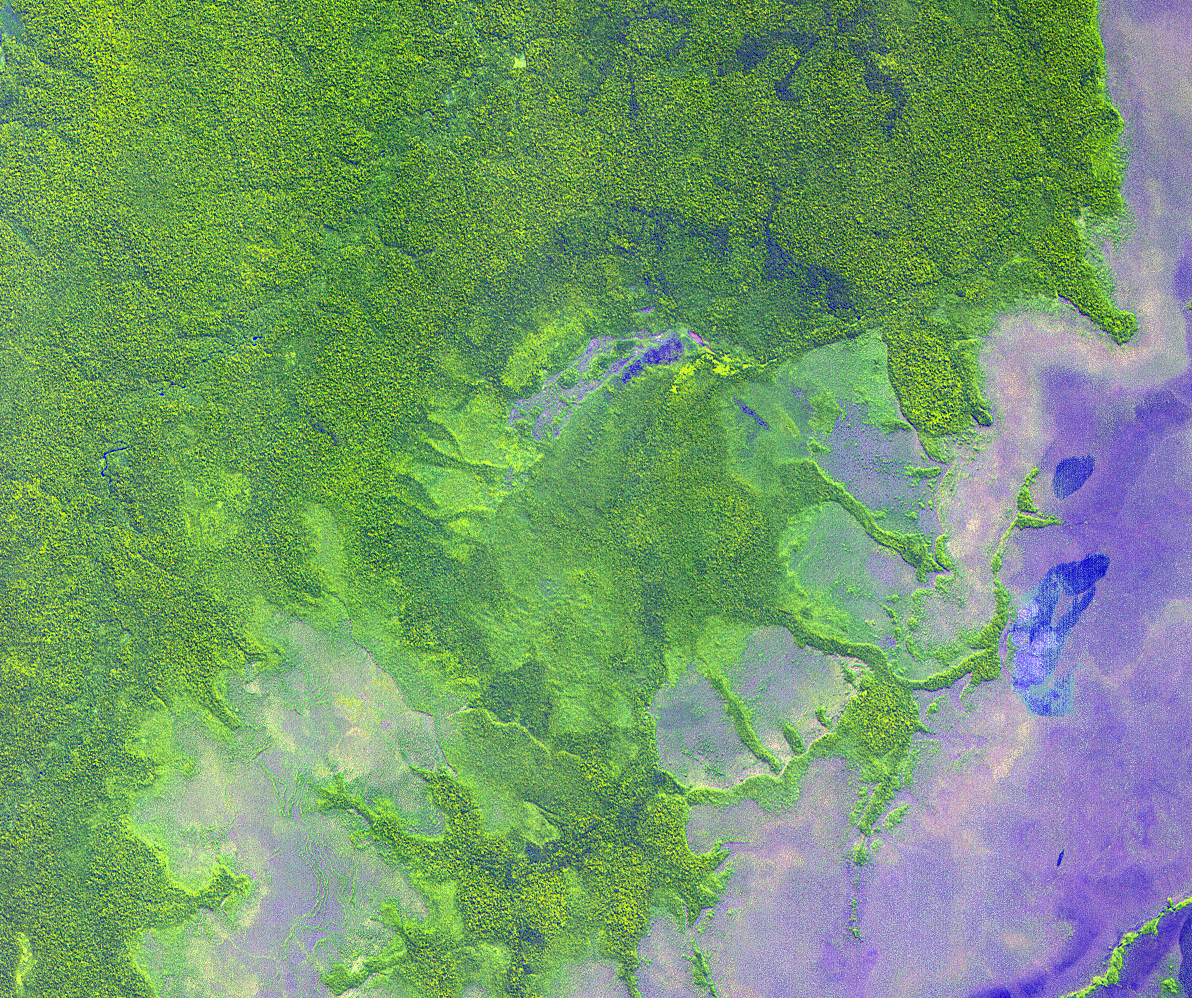

Iturralde Crater, Bolivia

NASA scientists will venture into an isolated part of the Bolivian Amazon to try and uncover the origin of a 5 mile (8 kilometer) diameter crater there known as the Iturralde Crater. Traveling to this inhospitable forest setting, the Iturralde Crater Expedition 2002 will seek to determine if the unusual circular crater was created by a meteor or comet. Organized by Dr. Peter Wasilewski of NASA’s Goddard Space Flight Center, Greenbelt, Md., the Iturralde Crater Expedition 2002 will be led by Dr. Tim Killeen of Conservation International, which is based in Bolivia. Killeen will be assisted by Dr. Compton Tucker of Goddard. The team intends to collect and analyze rocks and soil, look for glass particles that develop from meteor impacts and study magnetic properties in the area to determine if the Iturralde site was indeed created by a meteor.

This image was acquired on June 29, 2001 by the Advanced Spaceborne Thermal Emission and Reflection Radiometer (ASTER) on NASA’s Terra satellite. With its 14 spectral bands from the visible to the thermal infrared wavelength region, and its high spatial resolution of 15 to 90 meters (about 50 to 300 feet), ASTER will image Earth for the next 6 years to map and monitor the changing surface of our planet.

ASTER is one of five Earth-observing instruments launched December 18, 1999, on NASA’s Terra satellite. The instrument was built by Japan’s Ministry of Economy, Trade and Industry. A joint U.S./Japan science team is responsible for validation and calibration of the instrument and the data products.

The broad spectral coverage and high spectral resolution of ASTER will provide scientists in numerous disciplines with critical information for surface mapping, and monitoring dynamic conditions and temporal change. Example applications are: monitoring glacial advances and retreats; monitoring potentially active volcanoes; identifying crop stress; determining cloud morphology and physical properties; wetlands evaluation; thermal pollution monitoring; coral reef degradation; surface temperature mapping of soils and geology; and measuring surface heat balance.

Dr. Anne Kahle at NASA’s Jet Propulsion Laboratory, Pasadena, California, is the U.S. Science team leader; Bjorn Eng of JPL is the project manager. The Terra mission is part of NASA’s Earth Science Enterprise, a long-term research and technology program designed to examine Earth’s land, oceans, atmosphere, ice and life as a total integrated system.

Size: 17.9 x 15.0 km (11.1 x 9.3 miles)
Location: 12.7 deg. South lat., 67.7 deg. West long.
Orientation: North at top
Image Data: ASTER bands 1,2, and 3.
Original Data Resolution: 15 m
Date Acquired: June 29, 2001

Credit: NASA/GSFC/METI/ERSDAC/JAROS, and U.S./Japan ASTER Science Team